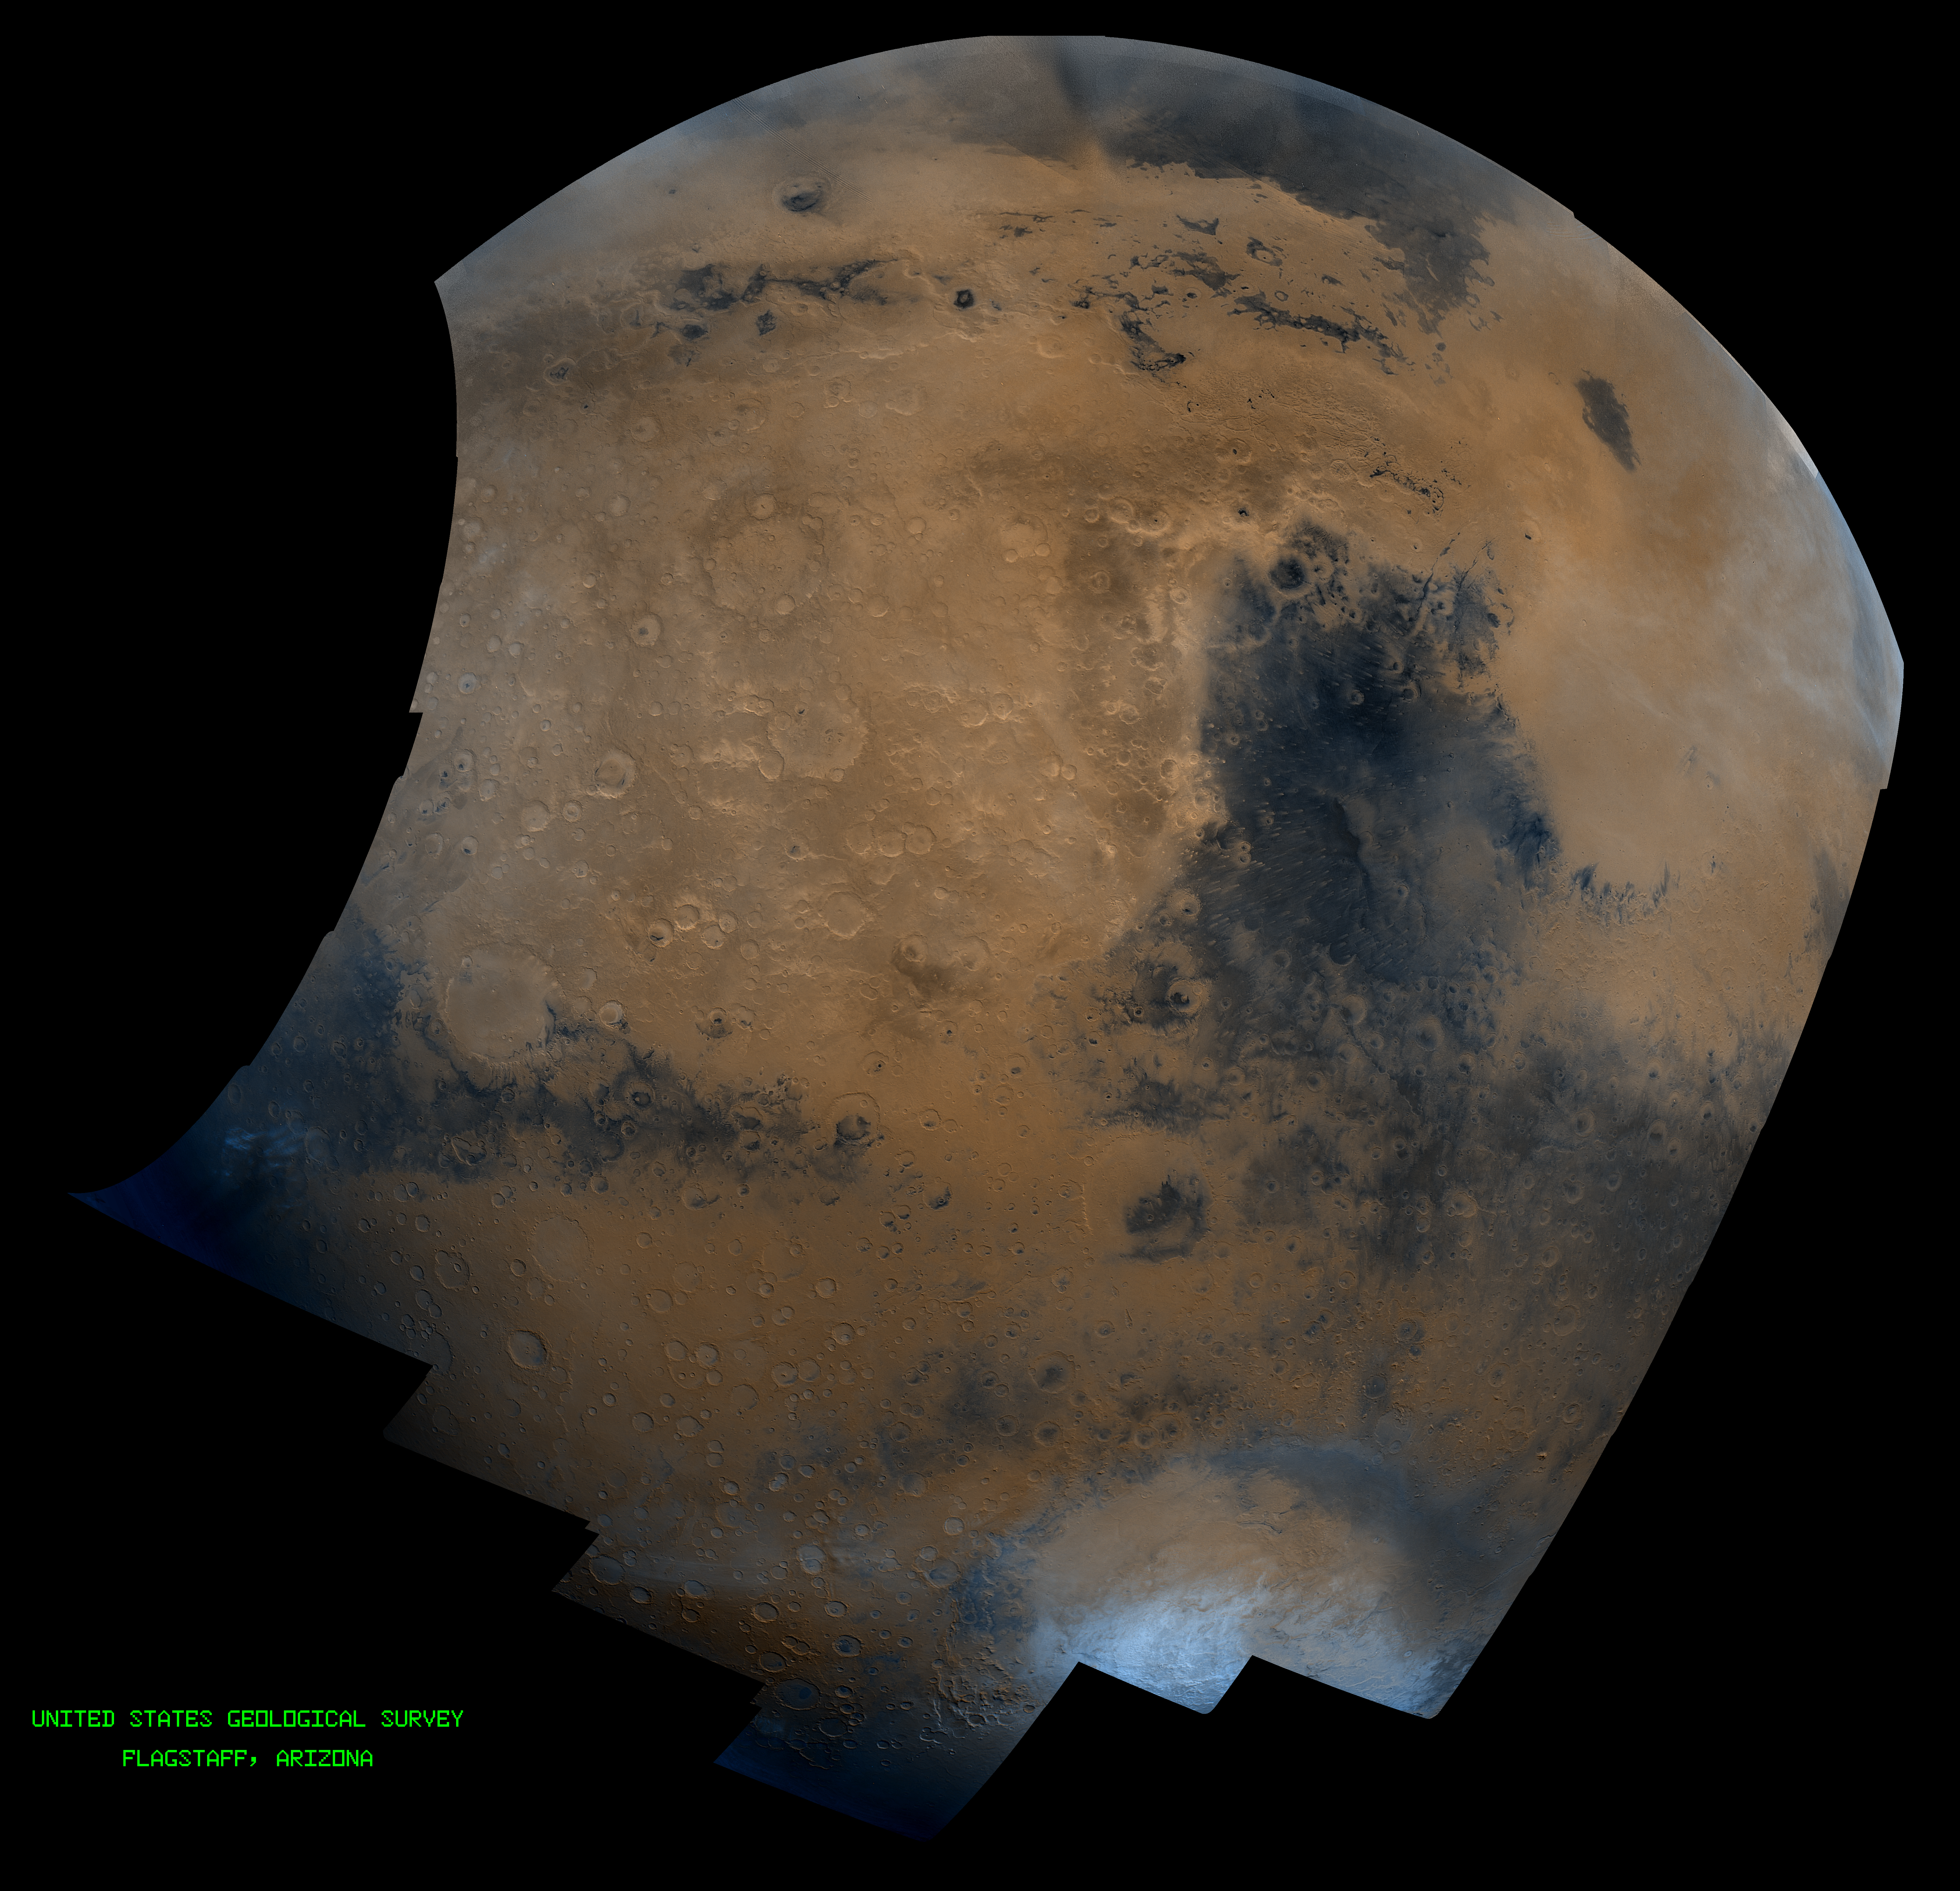

Syrtis Major Hemisphere

This mosaic is composed of about 100 red- and violet- filter Viking Orbiter images, digitally mosaiced in an orthographic projection at a scale of 1 km/pixel. The images were acquired in 1980 during early northern summer on Mars (Ls = 75 degrees). The center of this image is near latitude 0 degree, longitude 310 degree, and the limits of this mosaic are approximately latitude -60 to 60 degrees and longitude 260 to 350 degrees. The color variations have been enhanced by a factor of two, and the large-scale brightness variations (mostly due to sun-angle variations) have been normalized by large-scale filtering. The large circular area with a bright yellow color (in this rendition) located in the upper left area of the image is known as Arabia. The boundary between the ancient, heavily-cratered southern highlands and the younger northern plains occurs far to the north (latitude 40 degrees) on this side of the planet, just north of Arabia. The dark blue area to the right of Arabia, called Syrtis Major Planum, is a low-relief volcanic shield of probable basaltic composition. The bright yellow area to the right of Syrtis Major Isidis Planitia, an ancient impact basin. Bright white areas to the south, including the Hellas impact basin at lower right, are covered by carbon dioxide frost.

Credit: NASA/JPL/USGS